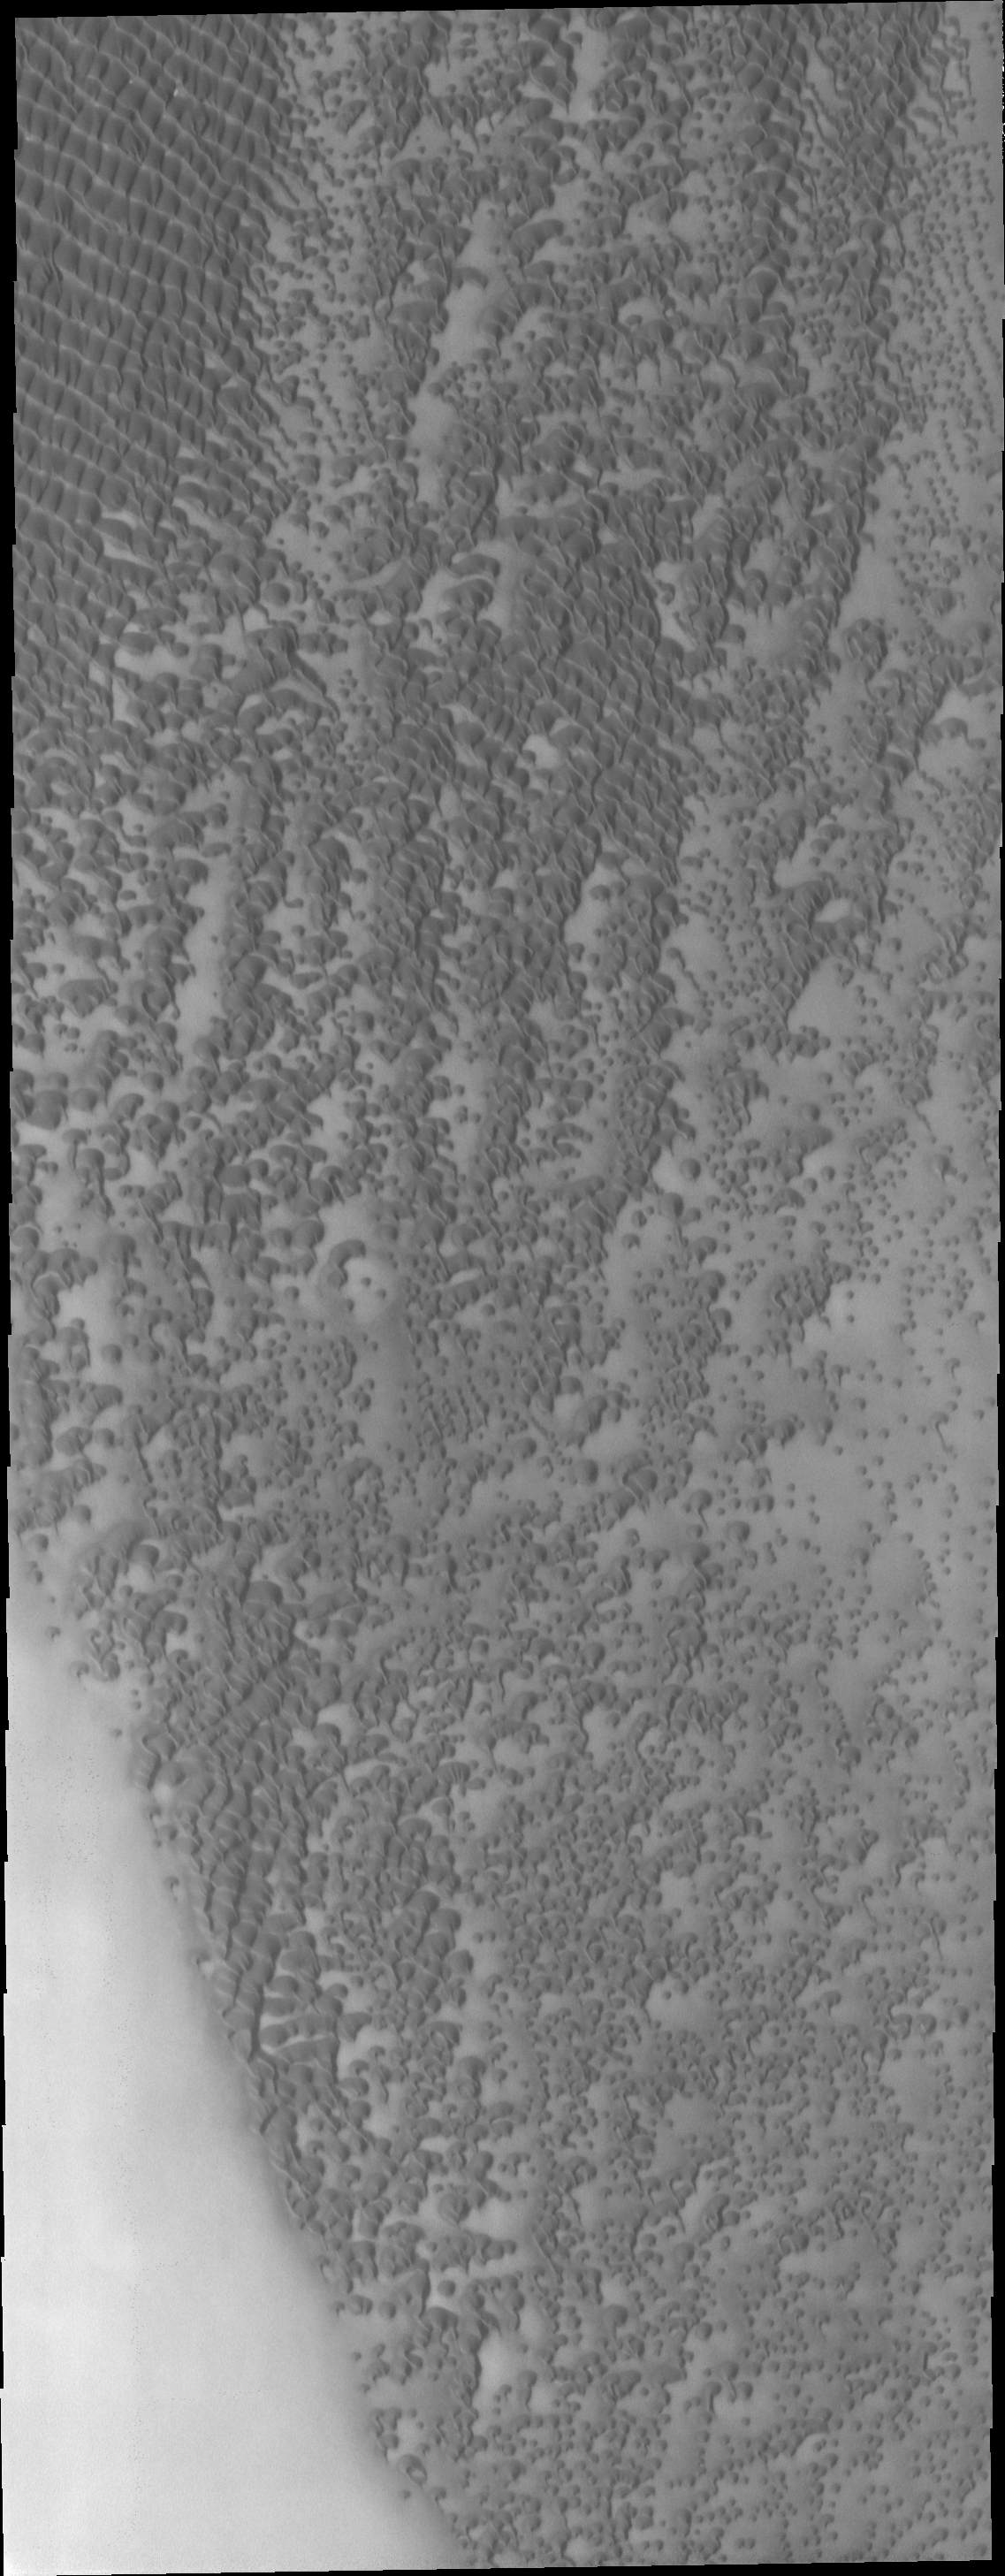

Polar Dunes

This VIS image shows a small part of the north polar sand sea [or erg]. In this region individual dunes are coalescing into large dune groups.

Image information: VIS instrument. Latitude 77.0N, Longitude 309.5E. 20 meter/pixel resolution.

Please see the THEMIS Data Citation Note for details on crediting THEMIS images.

Note: this THEMIS visual image has not been radiometrically nor geometrically calibrated for this preliminary release. An empirical correction has been performed to remove instrumental effects. A linear shift has been applied in the cross-track and down-track direction to approximate spacecraft and planetary motion. Fully calibrated and geometrically projected images will be released through the Planetary Data System in accordance with Project policies at a later time.

NASA’s Jet Propulsion Laboratory manages the 2001 Mars Odyssey mission for NASA’s Office of Space Science, Washington, D.C. The Thermal Emission Imaging System (THEMIS) was developed by Arizona State University, Tempe, in collaboration with Raytheon Santa Barbara Remote Sensing. The THEMIS investigation is led by Dr. Philip Christensen at Arizona State University. Lockheed Martin Astronautics, Denver, is the prime contractor for the Odyssey project, and developed and built the orbiter. Mission operations are conducted jointly from Lockheed Martin and from JPL, a division of the California Institute of Technology in Pasadena.

Credit: NASA/JPL/ASU